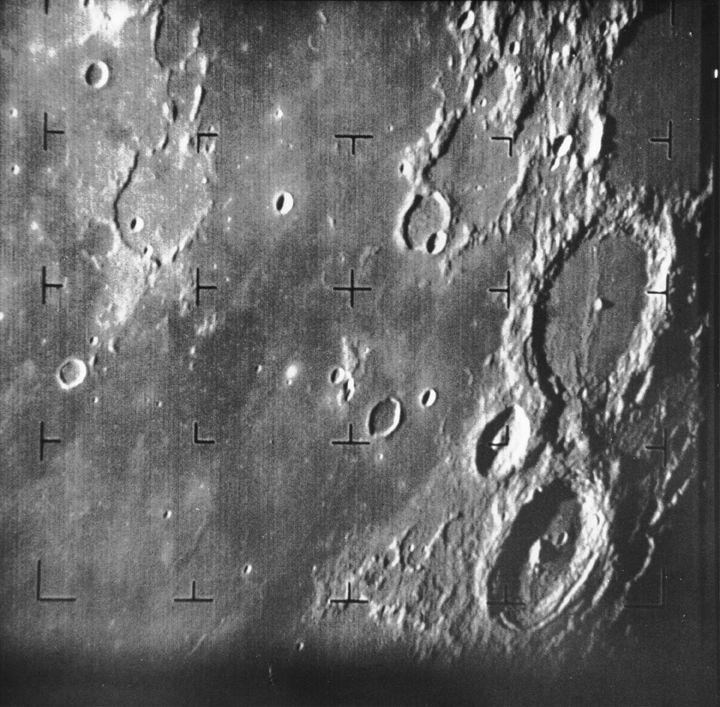

First Image of the Moon taken by a U.S. Spacecraft

Ranger 7 took this image, the first picture of the Moon by a U.S. spacecraft, on 31 July 1964 at 13:09 UT (9:09 AM EDT) about 17 minutes before impacting the lunar surface. The area photographed is centered at 13 S, 10 W and covers about 360 km from top to bottom. The large crater at center right is the 108 km diameter Alphonsus. Above it is Ptolemaeus and below it Arzachel. The terminator is at the bottom right corner. Mare Nubium is at center and left. Nor this at about 11:00 at the center of the frame. The Ranger 7impact site is off the frame, to the left of the upper left corner. (Ranger 7, B001)

The Ranger series of spacecraft were designed solely to take high-quality pictures of the Moon and transmit them back to Earth in real time. The images were to be used for scientific study, as well as selecting landing sites for the Apollo Moon missions. Ranger 7 was the first of the Ranger series to be entirely successful. It transmitted 4,308high-quality images over the last 17 minutes of flight, the final image having a resolution of 0.5 meter/pixel.

Ranger 7 was launched July 28, 1964 and arrived at the Moon on July 31, 1964.

Credit: NASA/JPL